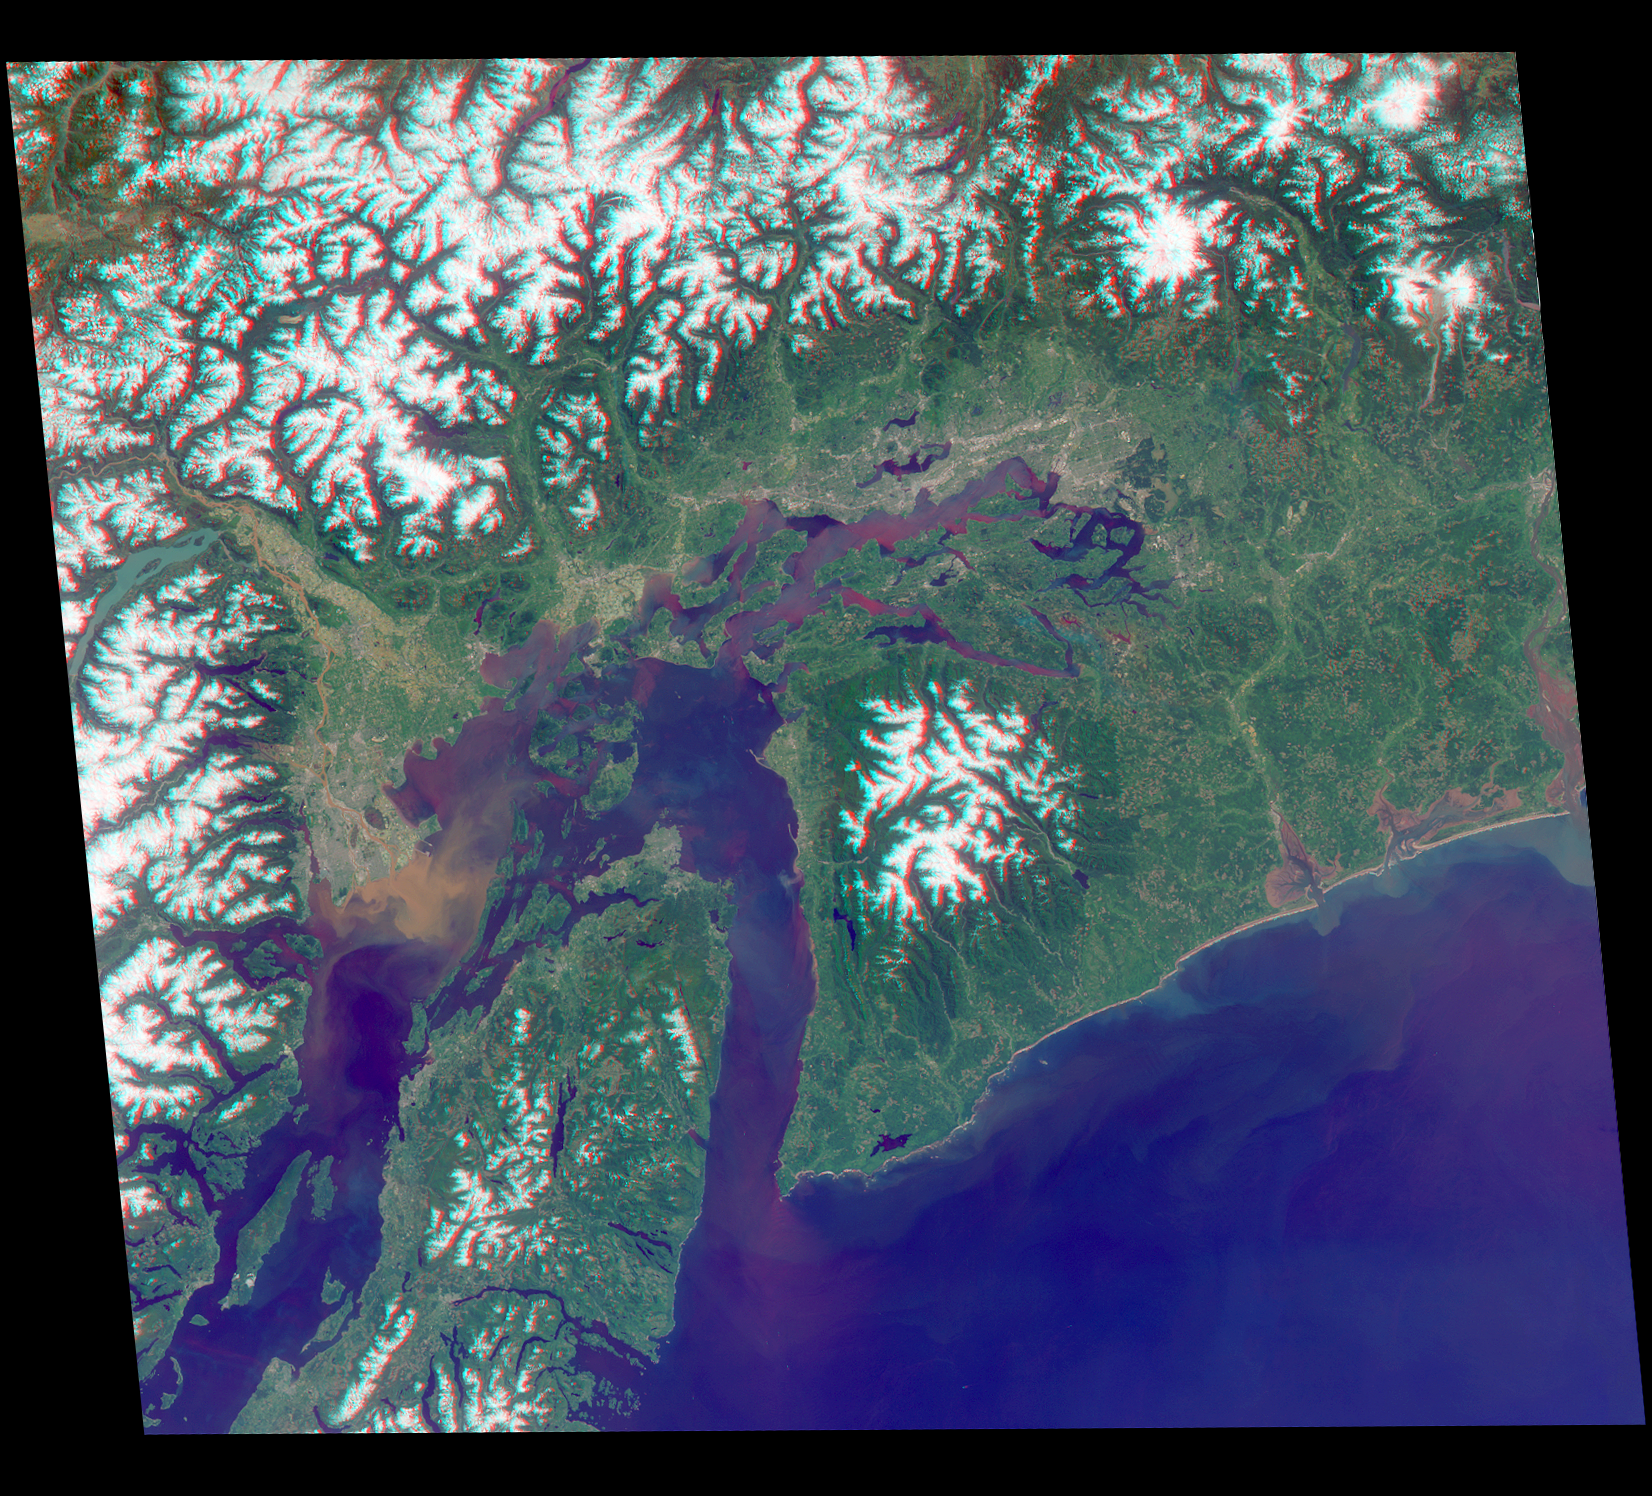

America’s National Parks Viewed in 3D by NASA’s MISR (Anaglyph 3)

Annotated Version

Just in time for the U.S. National Park Service’s Centennial celebration on Aug. 25, NASA’s Multiangle Imaging SpectroRadiometer (MISR) instrument aboard NASA’s Terra satellite is releasing four new anaglyphs that showcase 33 of our nation’s national parks, monuments, historical sites and recreation areas in glorious 3D.

Shown in the annotated image are Lewis and Clark National Historic Park, Mt. Rainier National Park, Olympic National Park, Ebey’s Landing National Historical Reserve, San Juan Island National Historic Park, North Cascades National Park, Lake Chelan National Recreation Area, and Ross Lake National Recreation Area (also Mt. St. Helens National Volcanic Monument, administered by the U.S. Forest Service)

MISR views Earth with nine cameras pointed at different angles, giving it the unique capability to produce anaglyphs, stereoscopic images that allow the viewer to experience the landscape in three dimensions. The anaglyphs were made by combining data from MISR’s vertical-viewing and 46-degree forward-pointing camera. You will need red-blue glasses in order to experience the 3D effect; ensure you place the red lens over your left eye. The images have been rotated so that north is to the left in order to enable 3D viewing because the Terra satellite flies from north to south. All of the images are 235 miles (378 kilometers) from west to east.

These data were acquired May 12, 2012, Orbit 65960. Other MISR data are available through the NASA Langley Research Center; for more information go to http://eosweb.larc.nasa.gov/project/misr/misr_table. MISR was built and is managed by NASA’s Jet Propulsion Laboratory, Pasadena, California, for NASA’s Science Mission Directorate, Washington, D.C. The Terra spacecraft is managed by NASA’s Goddard Space Flight Center, Greenbelt, Maryland. The MISR data were obtained from the NASA Langley Research Center Atmospheric Science Data Center, Hampton, Virginia. JPL is a division of the California Institute of Technology in Pasadena.

Credit: NASA/GSFC/LaRC/JPL-Caltech, MISR Team